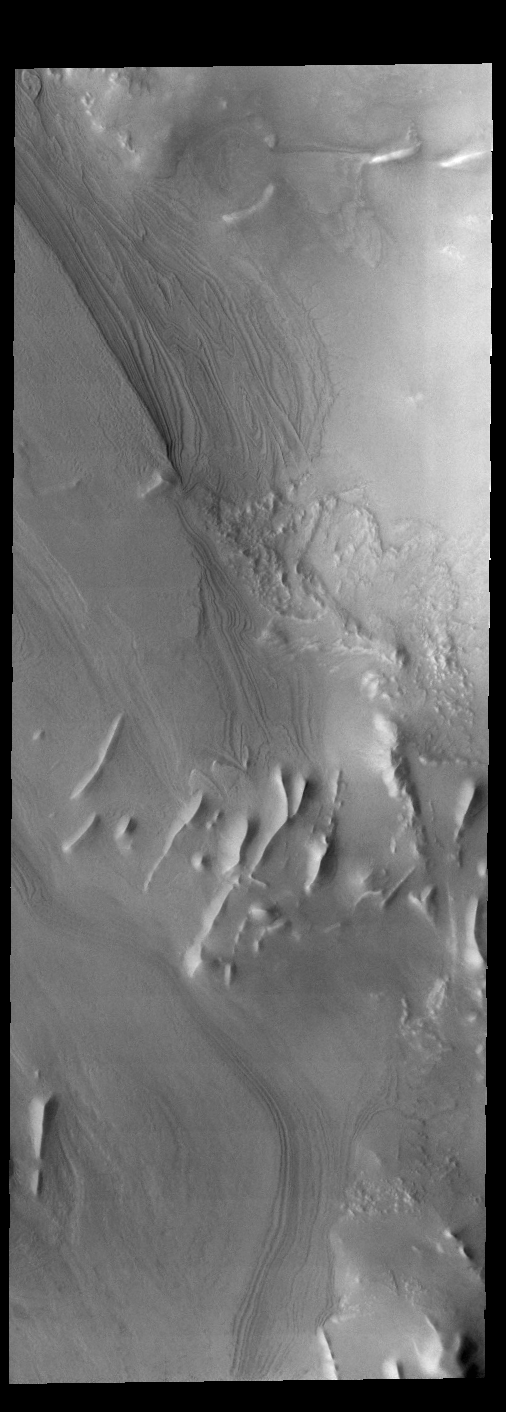

Cavi Angusti

This VIS image shows layering and linear ridges in Cavi Angusti. This region is near the south polar cap.

Credit: NASA/JPL-Caltech/ASU